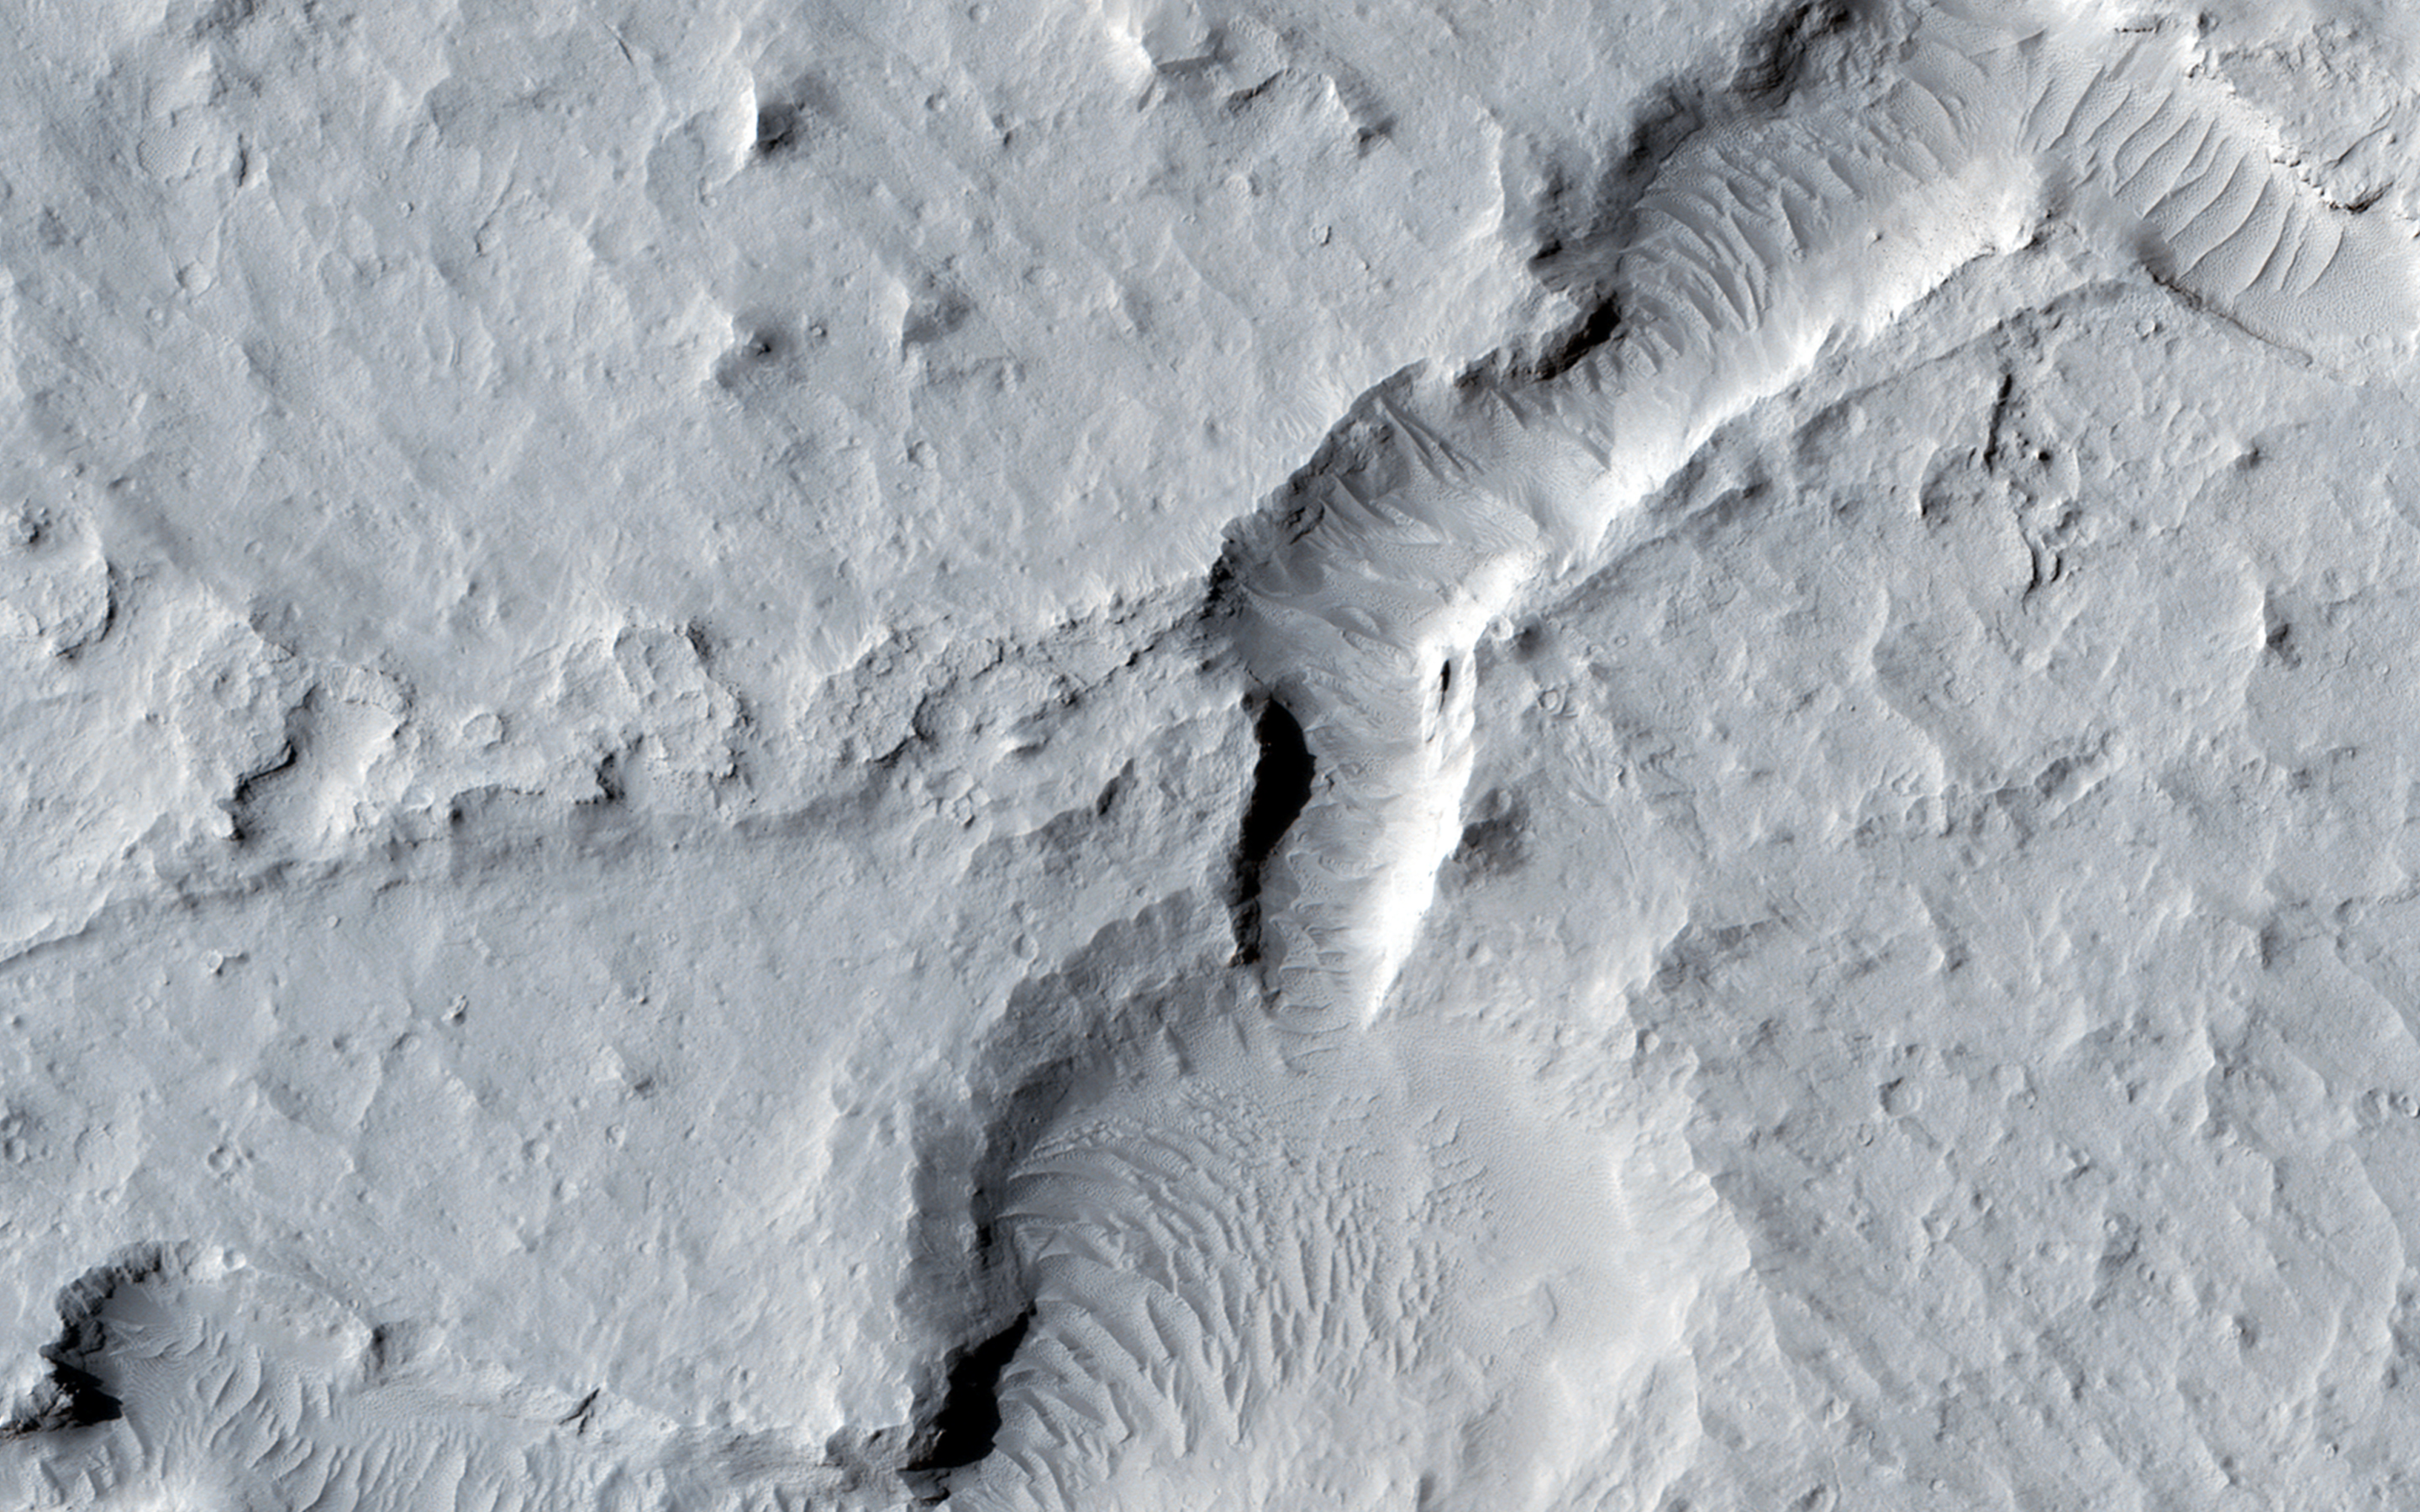

A Collection of Landforms in Eastern Elysium Planitia

This image shows a great deal of geologic diversity in a rather small area.

In the northern section of the image, we see flat terrain that is probably an ancient lava field. This field runs up against a mesa, with slopes that show several dark streaks, possibly freshly disturbed material that is darker than the surrounding area and hasn’t had time to fade. These dust avalanches are common in dust-covered regions on Mars.

Further south, we see a line of pits and also fretted terrain, before we come across a network of channels and depressions that dominate the southern portion of the observation.

HiRISE is one of six instruments on NASA’s Mars Reconnaissance Orbiter. The University of Arizona, Tucson, operates HiRISE, which was built by Ball Aerospace & Technologies Corp., Boulder, Colorado. NASA’s Jet Propulsion Laboratory, a division of the California Institute of Technology in Pasadena, manages the Mars Reconnaissance Orbiter Project for NASA’s Science Mission Directorate, Washington.

Credit: NASA/JPL-Caltech/Univ. of Arizona